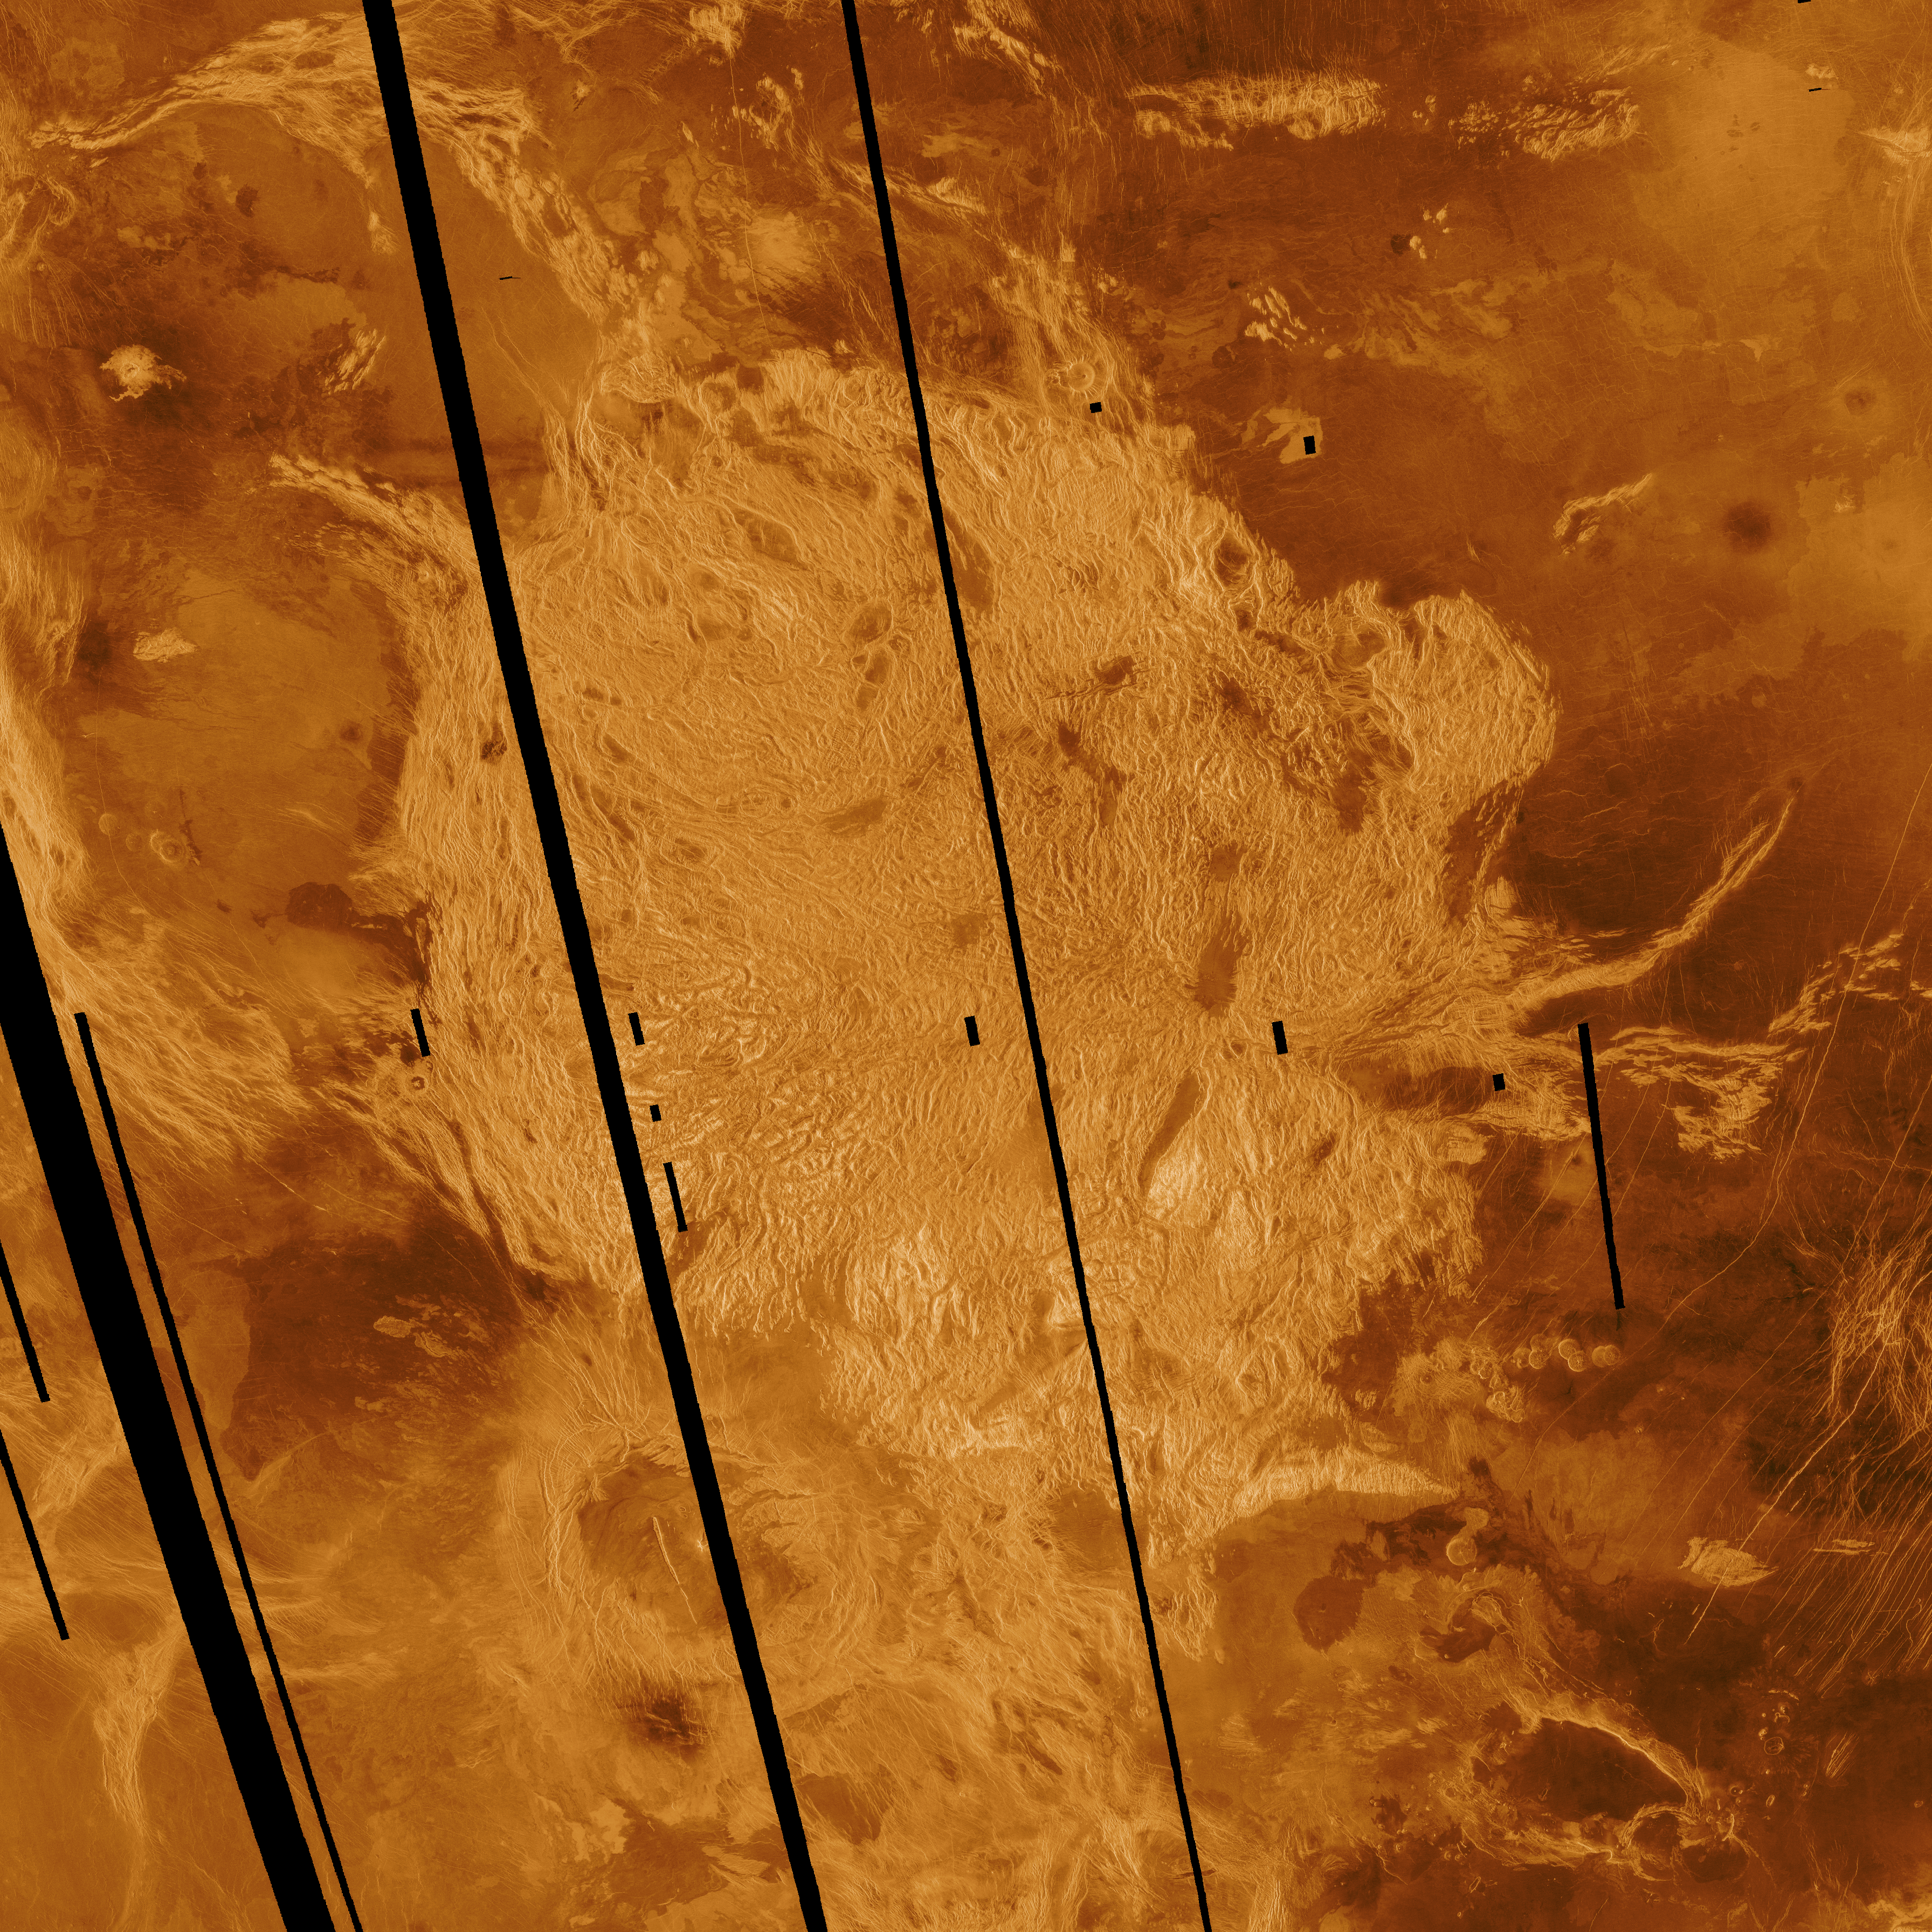

Venus – False Color Image of Alpha Regio

This Magellan radar image shows Alpha Regio, a topographic upland approximately 1,300 kilometers (806 miles) across which is centered on 25 degrees south latitude, 4 degrees east longitude. In 1963 Alpha Regio was the first feature on Venus to be identified from Earth based radar. The radar bright area of Alpha Regio is characterized by multiple sets of intersecting trends of structural features such as ridges, troughs and flat floored fault valleys that together form a polygonal outline. Circular to oblong dark patches within the complex terrain are local topographic lows that are filled with smooth volcanic lava. Complex ridged terrains such as Alpha, formerly called “tessera” in the Soviet Venera 15 and 16 radar missions and the Arecibo radar data, appear to be widespread and common surface expressions of Venusian tectonic processes. Directly south of the complex ridged terrain is a large ovoid shaped feature named Eve. The radar bright spot located centrally within Eve marks the location of the prime meridian of Venus. Magellan radar data reveals that relatively young lava flows emanate from Eve and extends into the southern margin of the ridged terrain at Alpha. The mosaic was produced by Eric de Jong and Myche McAuley in the JPL Multimission Image Processing Laboratory.

Credit: NASA/JPL